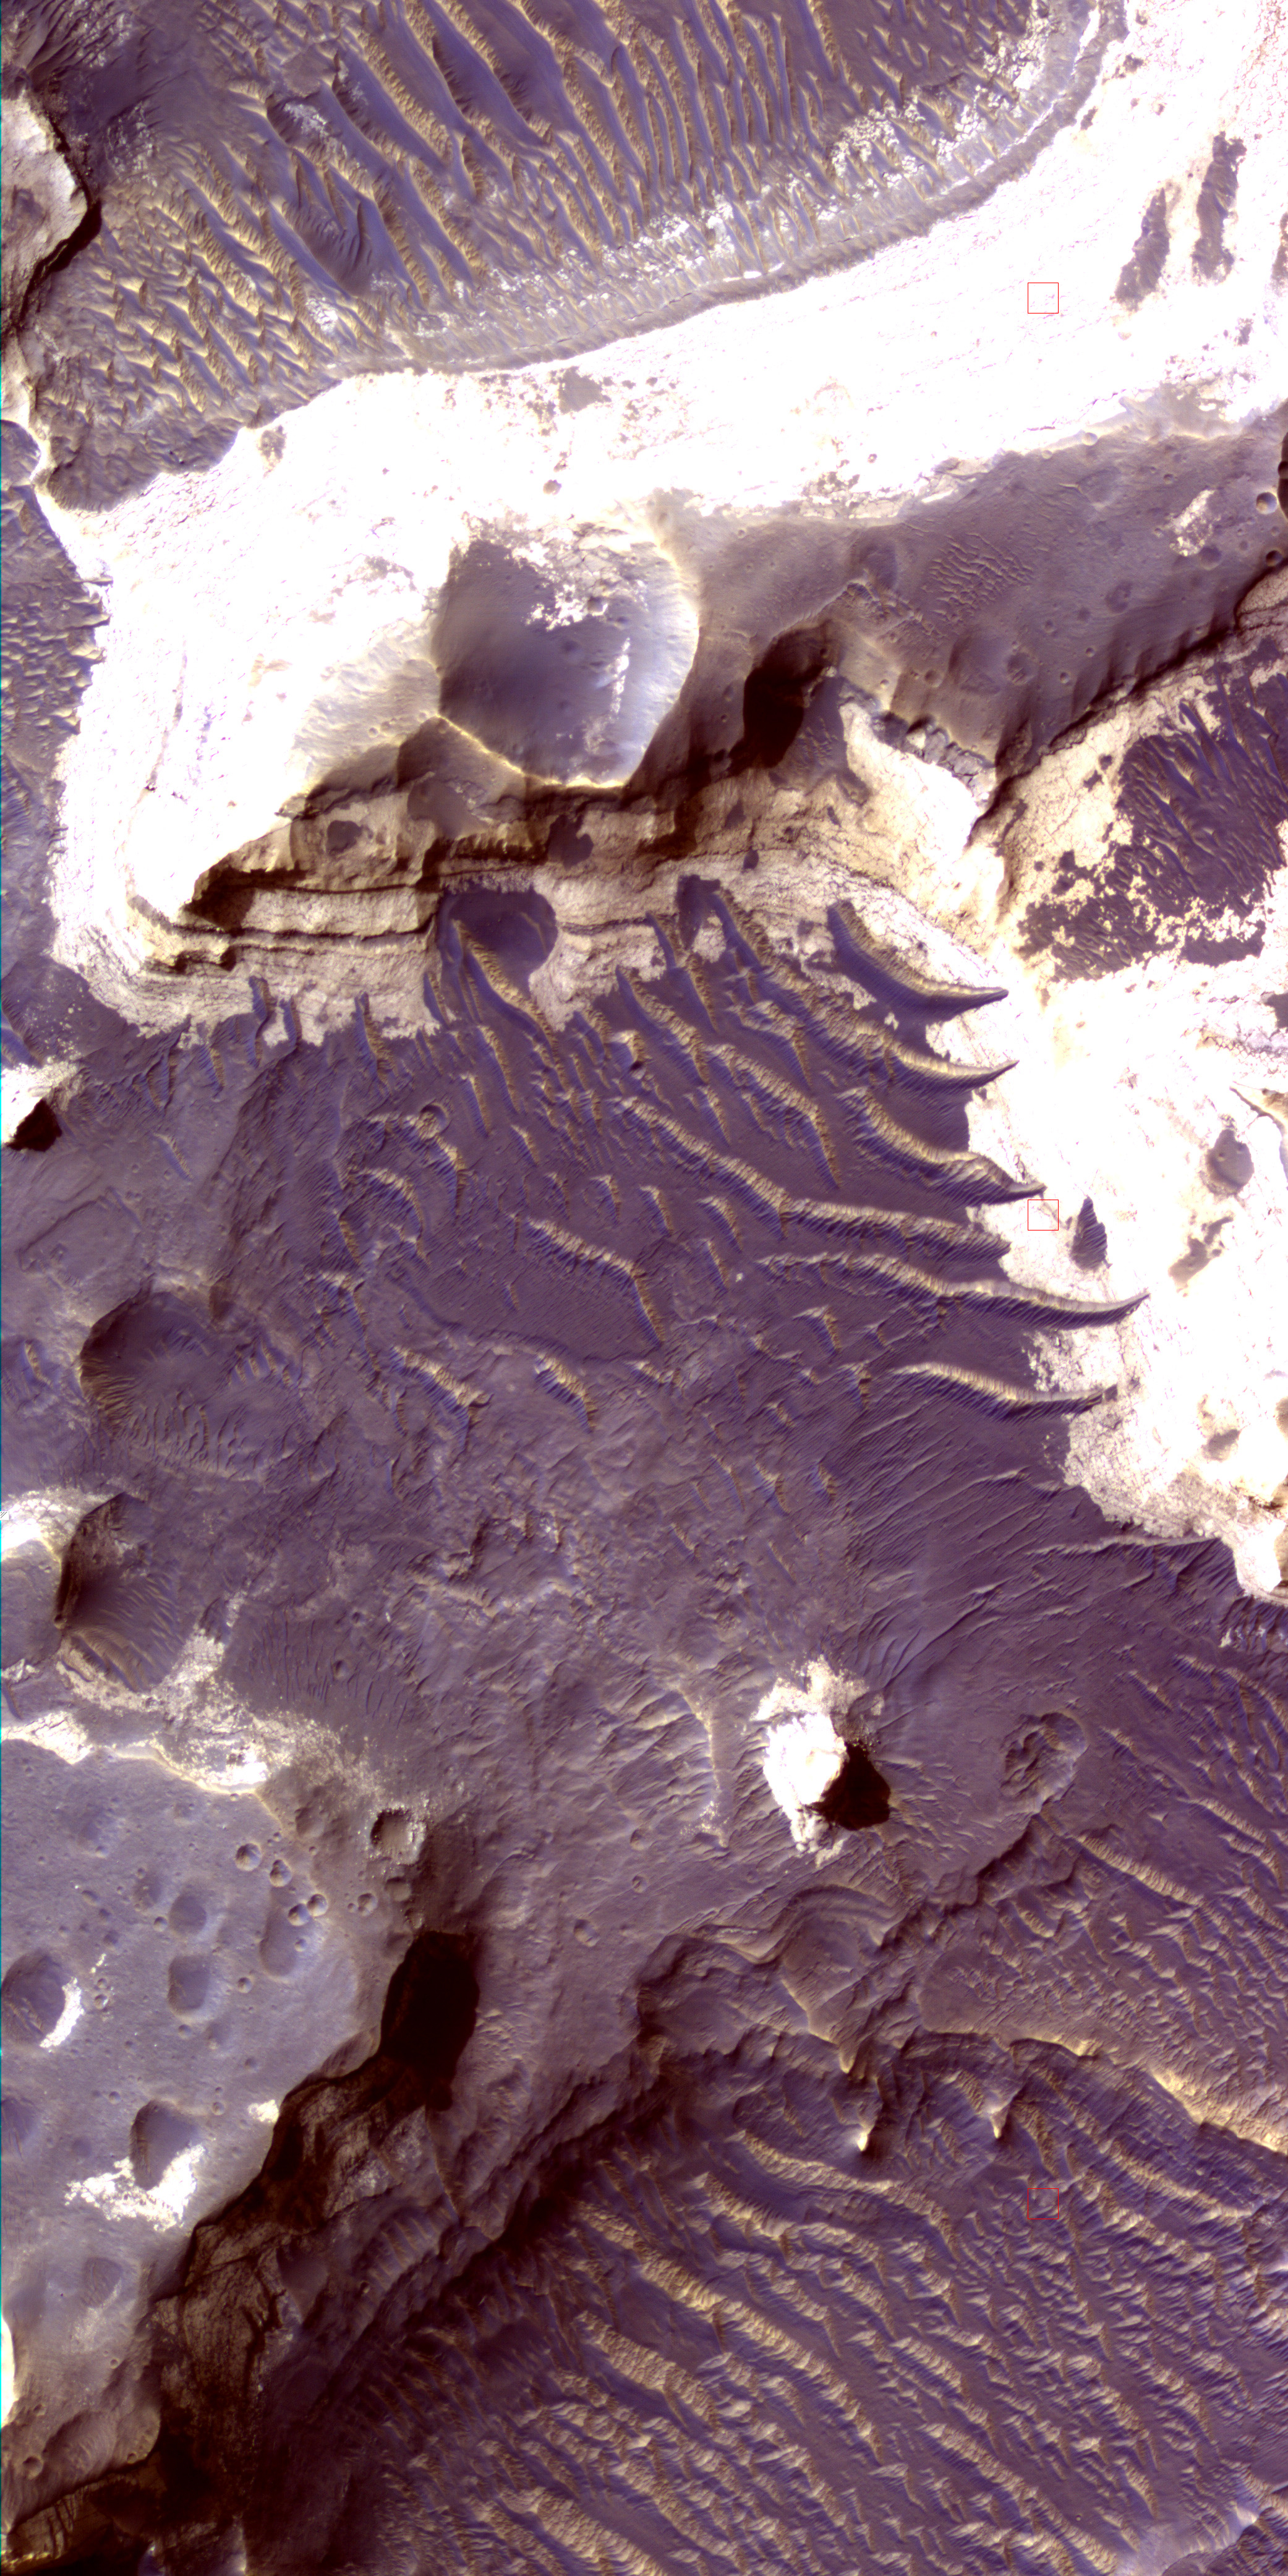

Color Image of Layers in Holden Crater, a Candidate MSL Landing Site

Layers inside Holden Crater in the southern hemisphere of Mars are shown in enhanced color in this image from the High Resolution Imaging Science Experiment (HiRISE) camera on NASA’s Mars Reconnaissance Orbiter. The image was taken on December 4, 2006, as part of a campaign to examine more than two dozen candidate landing sites for the NASA Mars Science Laboratory rover, which is scheduled for launch in 2009.

Holden is one of the most interesting locations for scientists investigating the history of water on Mars because the crater contains deep gullies carved by running water, as well as excellent examples of likely lake beds and alluvial fans (sediment deposited by streams) on its floor. These deposits are about 3.7 billion years old and date back to a wetter period of early Martian history. Since that time the planet has generally been very cold and dry, and water has remained frozen in the polar regions or middle latitudes.

The cliff shown in this frame is located on the southwestern part of the crater floor. Many of the bright, flat-lying, possible lake-bed deposits near the bottom of the cliff are each less than a meter or yard thick. After these lake beds were deposited, a massive flood entered Holden Crater from the southwest and deposited the layer of dark boulders and gravel that are now exposed near the top of the cliff. After the lake dried up, wind eroded the surface and formed the ripples and dunes seen in the valley. The circular pits are impact craters formed by meteorite strikes onto the ancient deposits.

The area covered by this image is about 600 meters (about one-third of a mile) across, at 26.8 degrees south latitude, 34.7 degrees west longitude. North is up. The view is a composite of exposures that HiRISE took in the infrared, red and blue portions of the spectrum. Color is enhanced, a technique useful for analyzing landscapes.

This is a portion of the full-frame color image catalogued as PSP_001666_1530 in the HiRISE collection. It was taken at a local Mars time of 3:41 p.m. The scene is illuminated from the west with a solar incidence angle of 68 degrees, thus the sun was about 22 degrees above the horizon. The season on Mars was northern autumn.

Credit: NASA/JPL-Caltech/Univ. of Arizona